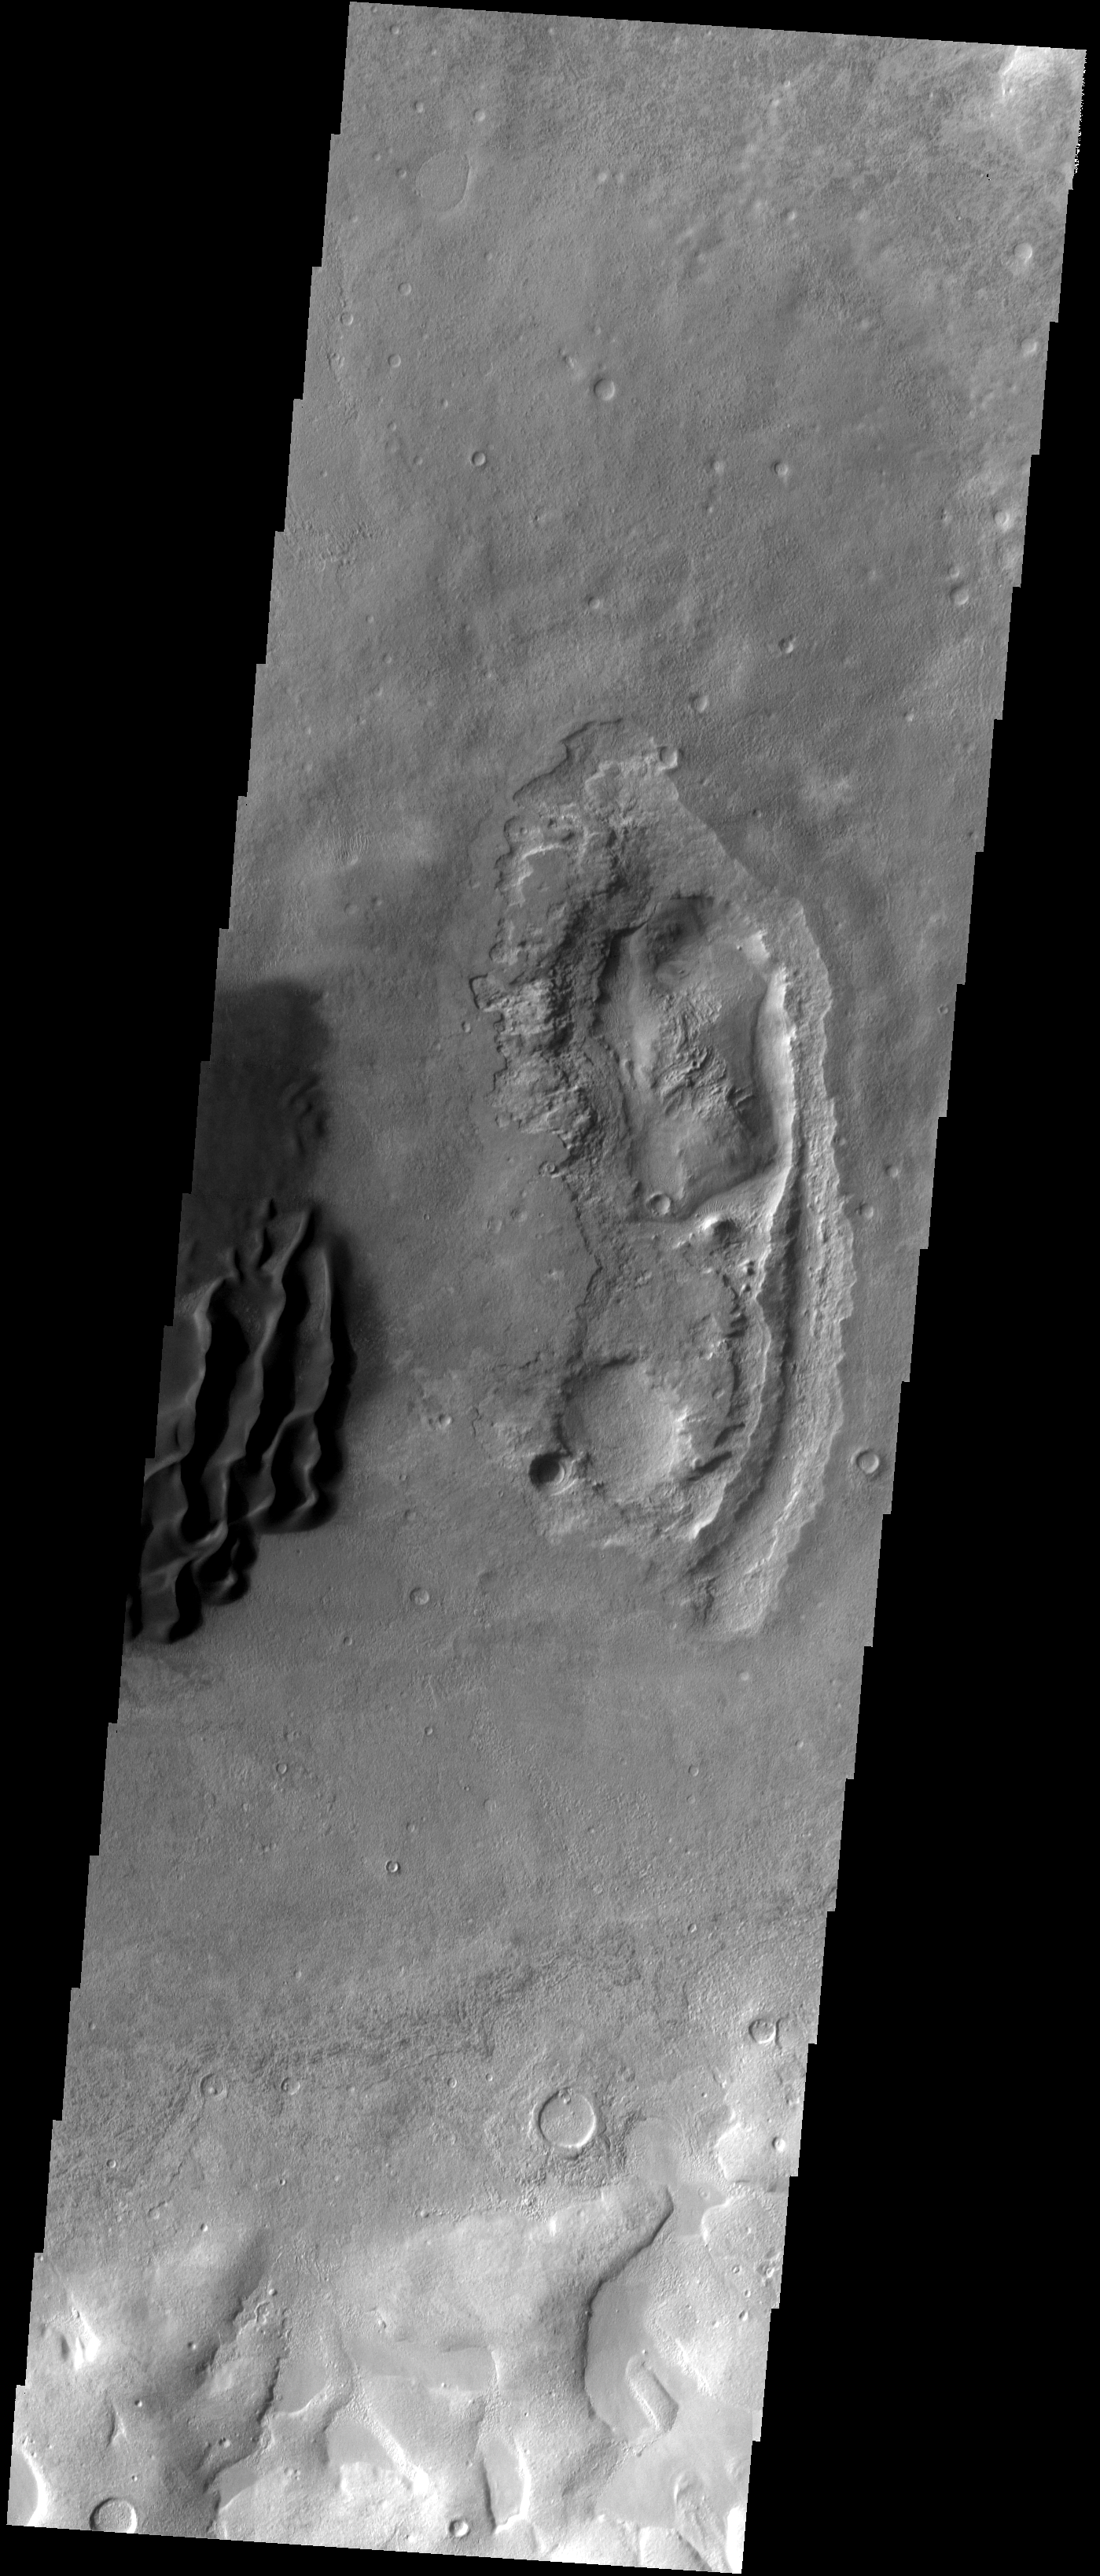

Dunes

These dark sand dunes are located in an unnamed crater in Noachis Terra.

Image information: VIS instrument. Latitude -43.3N, Longitude 17.9E. 17 meter/pixel resolution.

Please see the THEMIS Data Citation Note for details on crediting THEMIS images.

Note: this THEMIS visual image has not been radiometrically nor geometrically calibrated for this preliminary release. An empirical correction has been performed to remove instrumental effects. A linear shift has been applied in the cross-track and down-track direction to approximate spacecraft and planetary motion. Fully calibrated and geometrically projected images will be released through the Planetary Data System in accordance with Project policies at a later time.

NASA’s Jet Propulsion Laboratory manages the 2001 Mars Odyssey mission for NASA’s Office of Space Science, Washington, D.C. The Thermal Emission Imaging System (THEMIS) was developed by Arizona State University, Tempe, in collaboration with Raytheon Santa Barbara Remote Sensing. The THEMIS investigation is led by Dr. Philip Christensen at Arizona State University. Lockheed Martin Astronautics, Denver, is the prime contractor for the Odyssey project, and developed and built the orbiter. Mission operations are conducted jointly from Lockheed Martin and from JPL, a division of the California Institute of Technology in Pasadena.

Credit: NASA/JPL/ASU